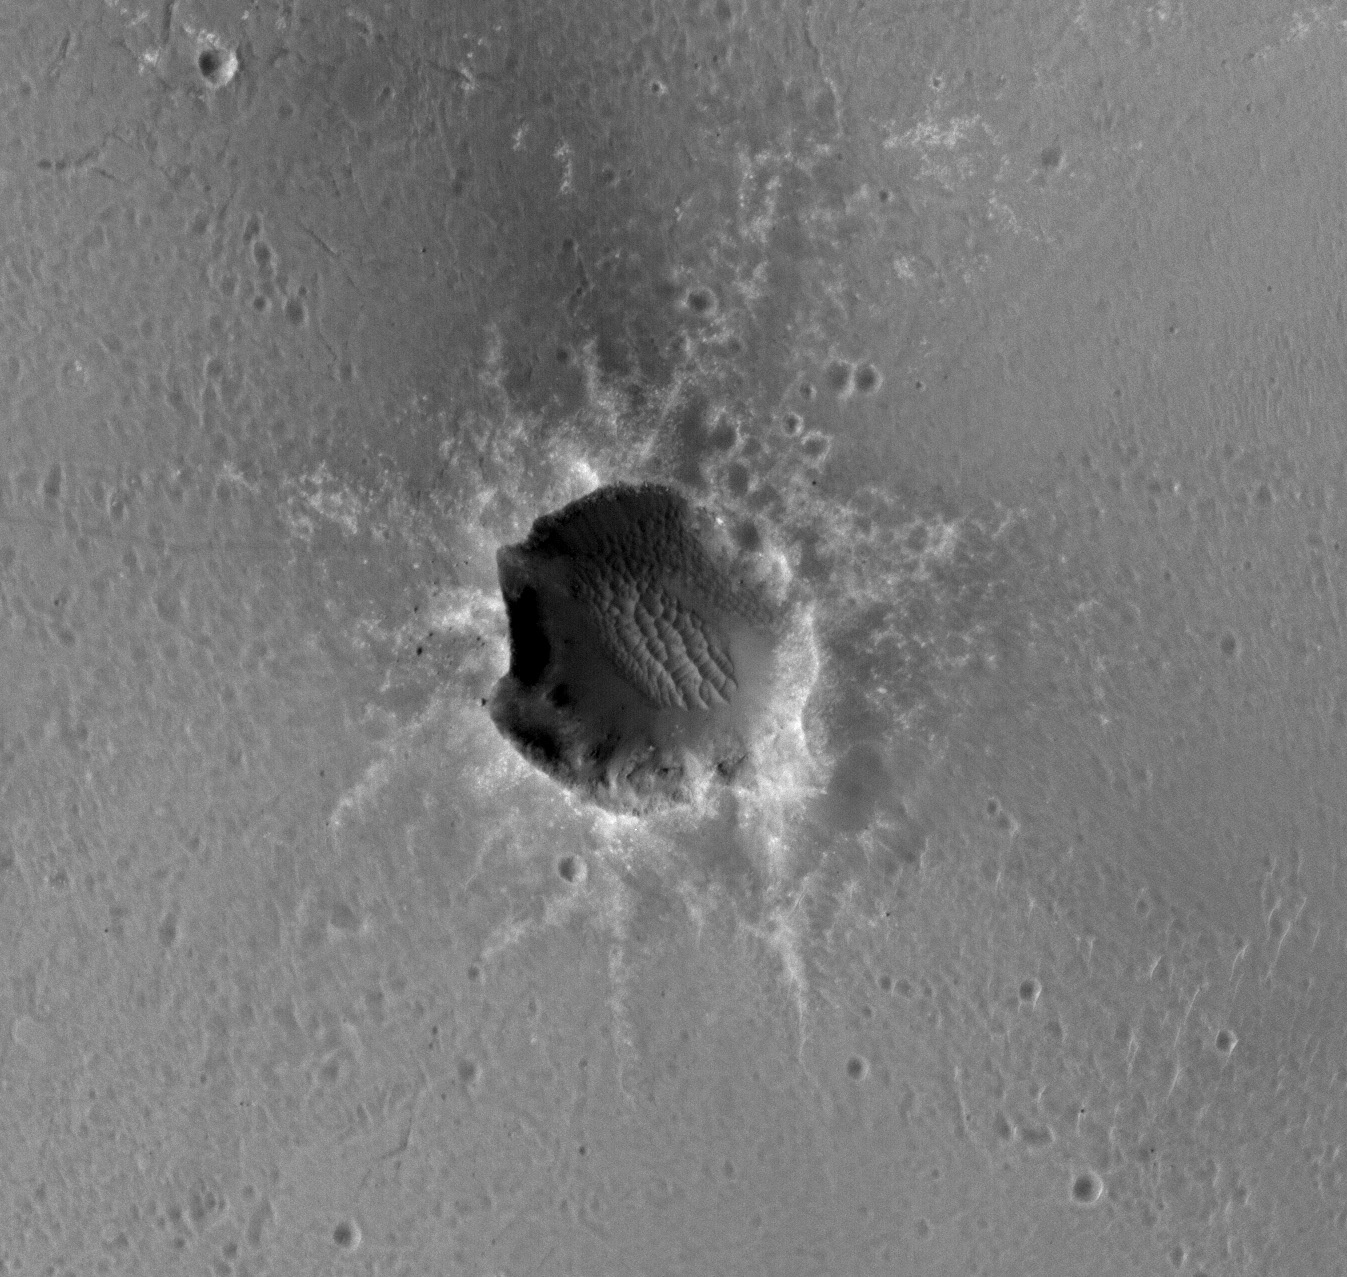

Mars Orbiter Sees Rover Opportunity at Crater Edge

Annotated Version

The High Resolution Imaging Science Experiment (HiRISE) camera on NASA’s Mars Reconnaissance Orbiter acquired this image of the Opportunity rover on the southwest rim of “Santa Maria” crater on New Year’s Eve 2010, or Martian day (sol) 2466 of the rover’s work on Mars.

The rover is discernible at about the 8-o’clock position around the rim. A comparison with an earlier HiRISE image of this crater (PIA13706) shows the site before the rover’s arrival.

Opportunity is imaging the crater’s interior to better reveal the geometry of rock layers as a means of defining the stratigraphy and the impact process. Santa Maria is a relatively young, 90-meter-diameter (295-foot-diameter) impact crater. Note the blocks of ejected material around the crater. It is old enough to collect sand dunes in its interior.

Santa Maria crater, located in Meridiani Planum, is about 6 kilometers (4 miles) from the rim of the much larger Endeavour crater, Opportunity’s long-term destination. The rim of Endeavour contains spectral indications of phyllosilicates, or clay bearing minerals believed to have formed in wet conditions that could have been more habitable than the later acidic conditions in which the sulfates Opportunity has been exploring formed.

Data from the Compact Reconnaissance Imaging Spectrometer for Mars, which is also on the Mars Reconnaissance Orbiter, show indications of hydrated sulfates on the southeast edge of the Santa Maria crater. The rover team plans to use Opportunity to investigate that area through the solar conjunction period in late January and early February. During that period, Mars is almost directly behind the sun from Earth’s perspective, and commanding from Earth to Mars spacecraft is restricted. After that, Opportunity will traverse to the northwest rim of Endeavour crater, aided tremendously by HiRISE images like this for navigation and targeting interesting smaller craters along the way.

Credit: NASA/JPL-Caltech/Univ. of Arizona